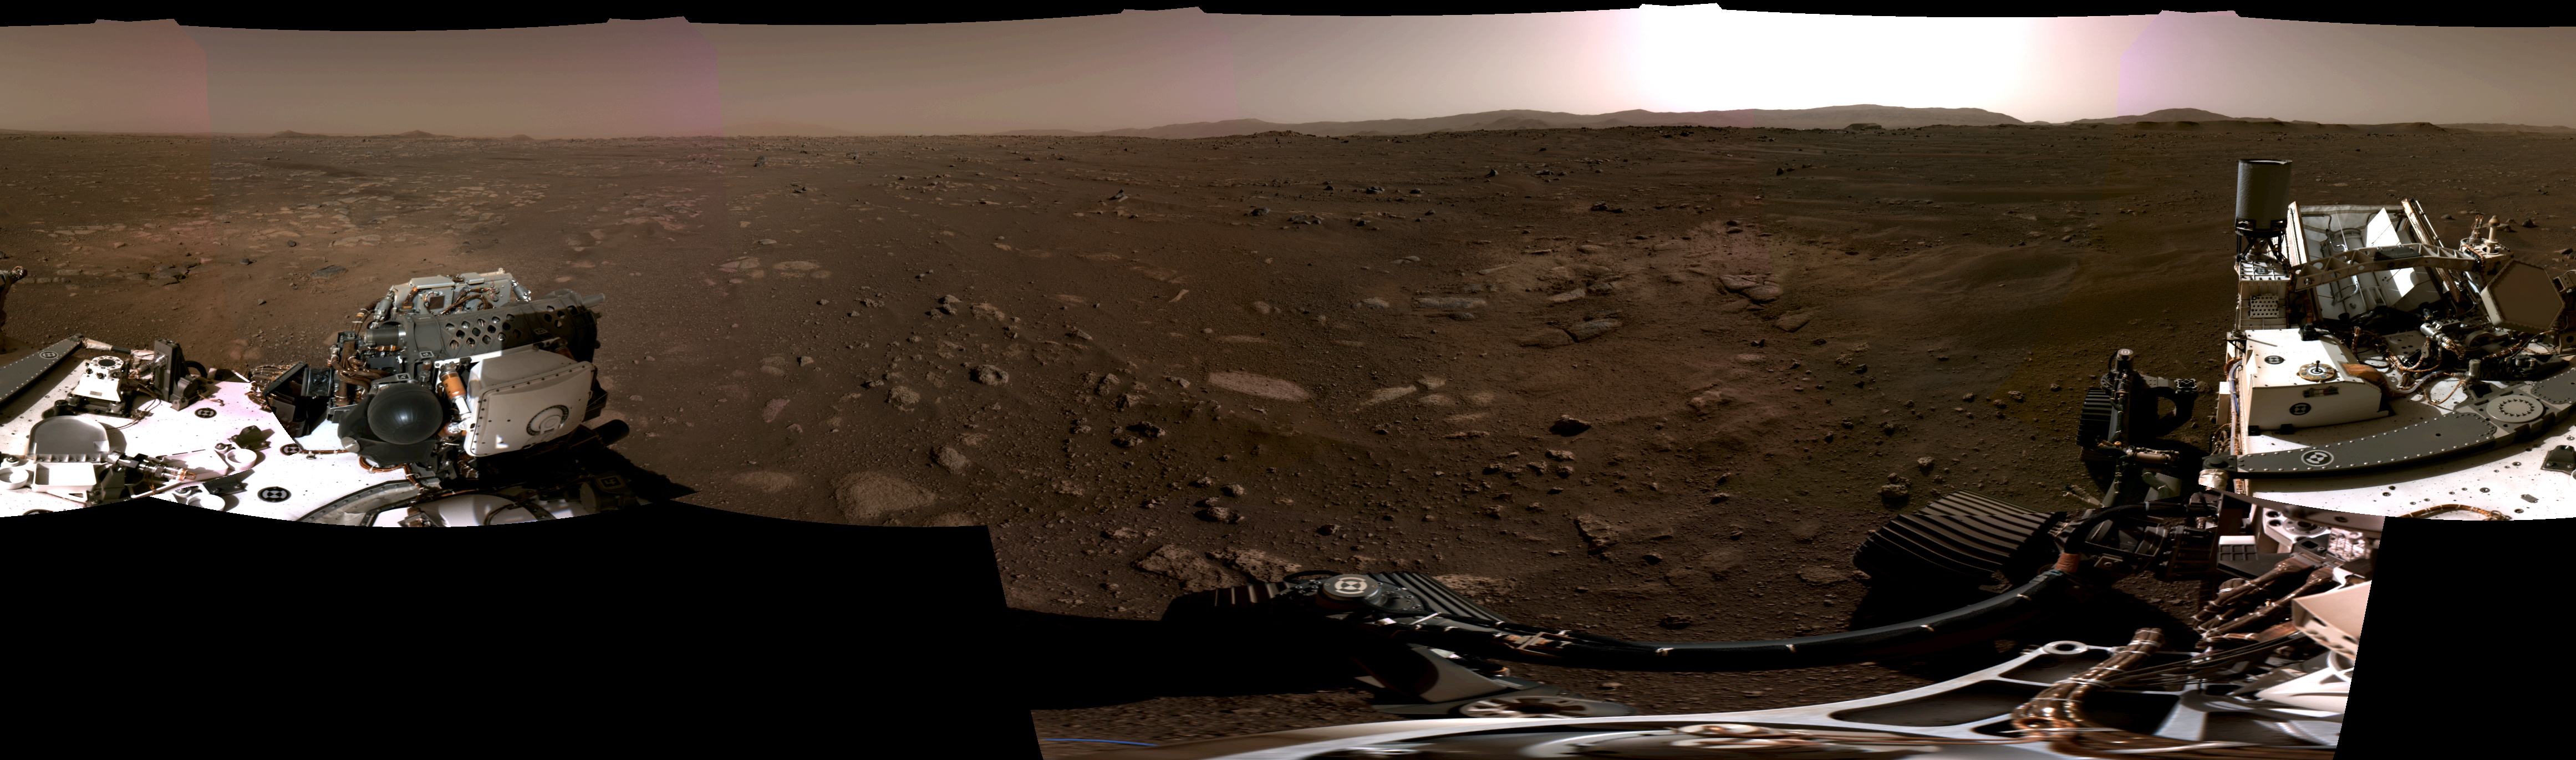

Perseverance Navcams 360-Degree Panorama

Figure 1

Figure 2

Figure 3

Figure 4

This panorama, taken on Feb. 20, 2021, by the Navigation Cameras, or Navcams, aboard NASA’s Perseverance Mars rover, was stitched together from six individual images after they were sent back to Earth.

A key objective for Perseverance’s mission on Mars is astrobiology, including the search for signs of ancient microbial life. The rover will characterize the planet’s geology and past climate, pave the way for human exploration of the Red Planet, and be the first mission to collect and cache Martian rock and regolith.

Subsequent missions, currently under consideration by NASA in cooperation with ESA (European Space Agency), would send spacecraft to Mars to collect these cached samples from the surface and return them to Earth for in-depth analysis.

The Mars 2020 Perseverance mission is part of NASA’s Moon to Mars exploration approach, which includes Artemis missions to the Moon that will help prepare for human exploration of the Red Planet.

NASA’s Jet Propulsion Laboratory in Southern California built and manages operations of the Mars 2020 Perseverance rover for NASA.

Credit: NASA/JPL-Caltech